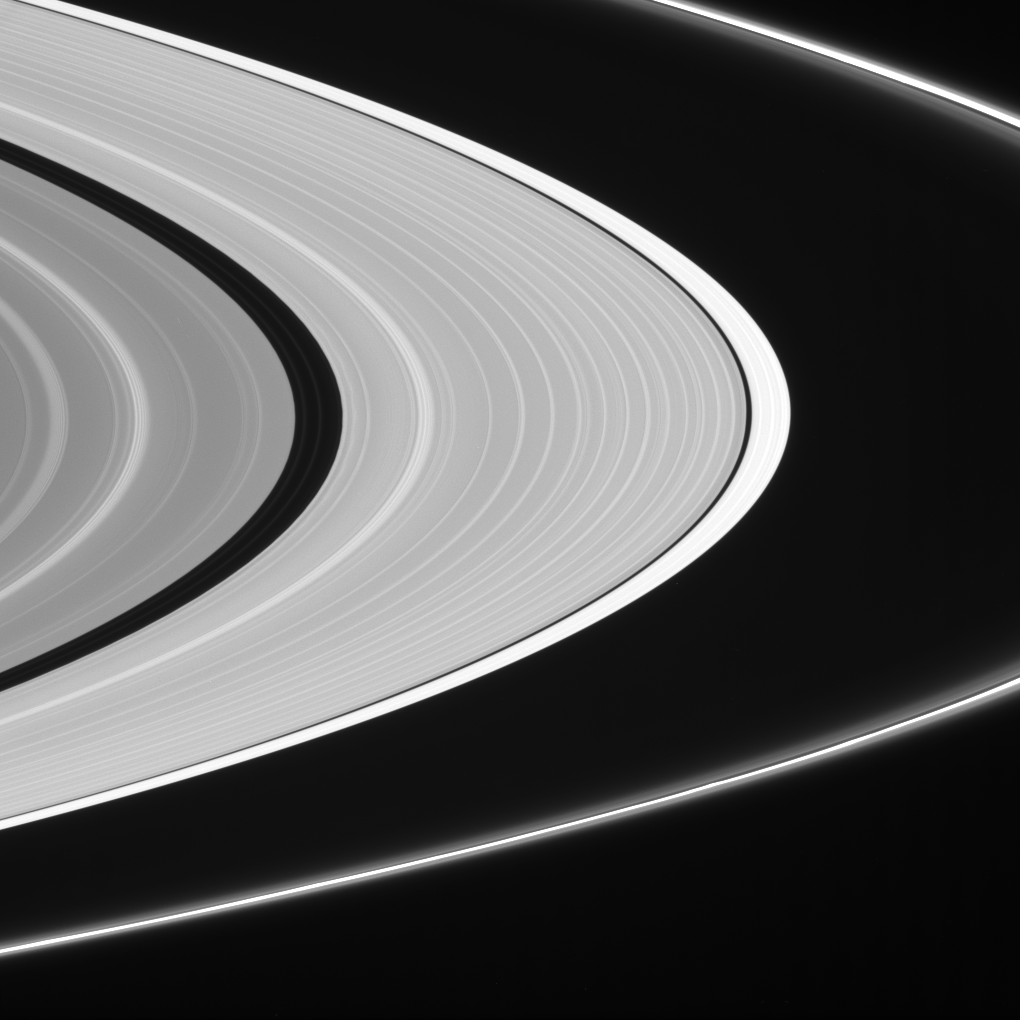

World of Contrast

The contrast is sharp between the outer portion of the A ring edge and the ring’s main body. One explanation for this is that the outer A ring region contains smaller particles (around 1 centimeter or 0.4 inches in radius) than the main rings, allowing more opportunities for light scattering before it scatters toward the camera.

Ringlets in the Encke Gap and flanking the bright F ring core are clearly visible here.

This view looks toward the lit side of the rings from about 4 degrees below the ringplane.

The image was taken with the Cassini spacecraft narrow-angle camera using a spectral filter sensitive to wavelengths of infrared light centered at 752 nanometers on Nov. 7, 2006. Cassini was then at a distance of approximately 1.1 million kilometers (700,000 miles) from Saturn and at a Sun-Saturn-spacecraft, or phase, angle of 140 degrees. Image scale on the NASA/JPL/Space Science Institutesky at the distance of Saturn is 6 kilometers (4 miles) per pixel.

The Cassini-Huygens mission is a cooperative project of NASA, the European Space Agency and the Italian Space Agency. The Jet Propulsion Laboratory, a division of the California Institute of Technology in Pasadena, manages the mission for NASA’s Science Mission Directorate, Washington, D.C. The Cassini orbiter and its two onboard cameras were designed, developed and assembled at JPL. The imaging operations center is based at the Space Science Institute in Boulder, Colo.

Credit: NASA/JPL/Space Science Institute